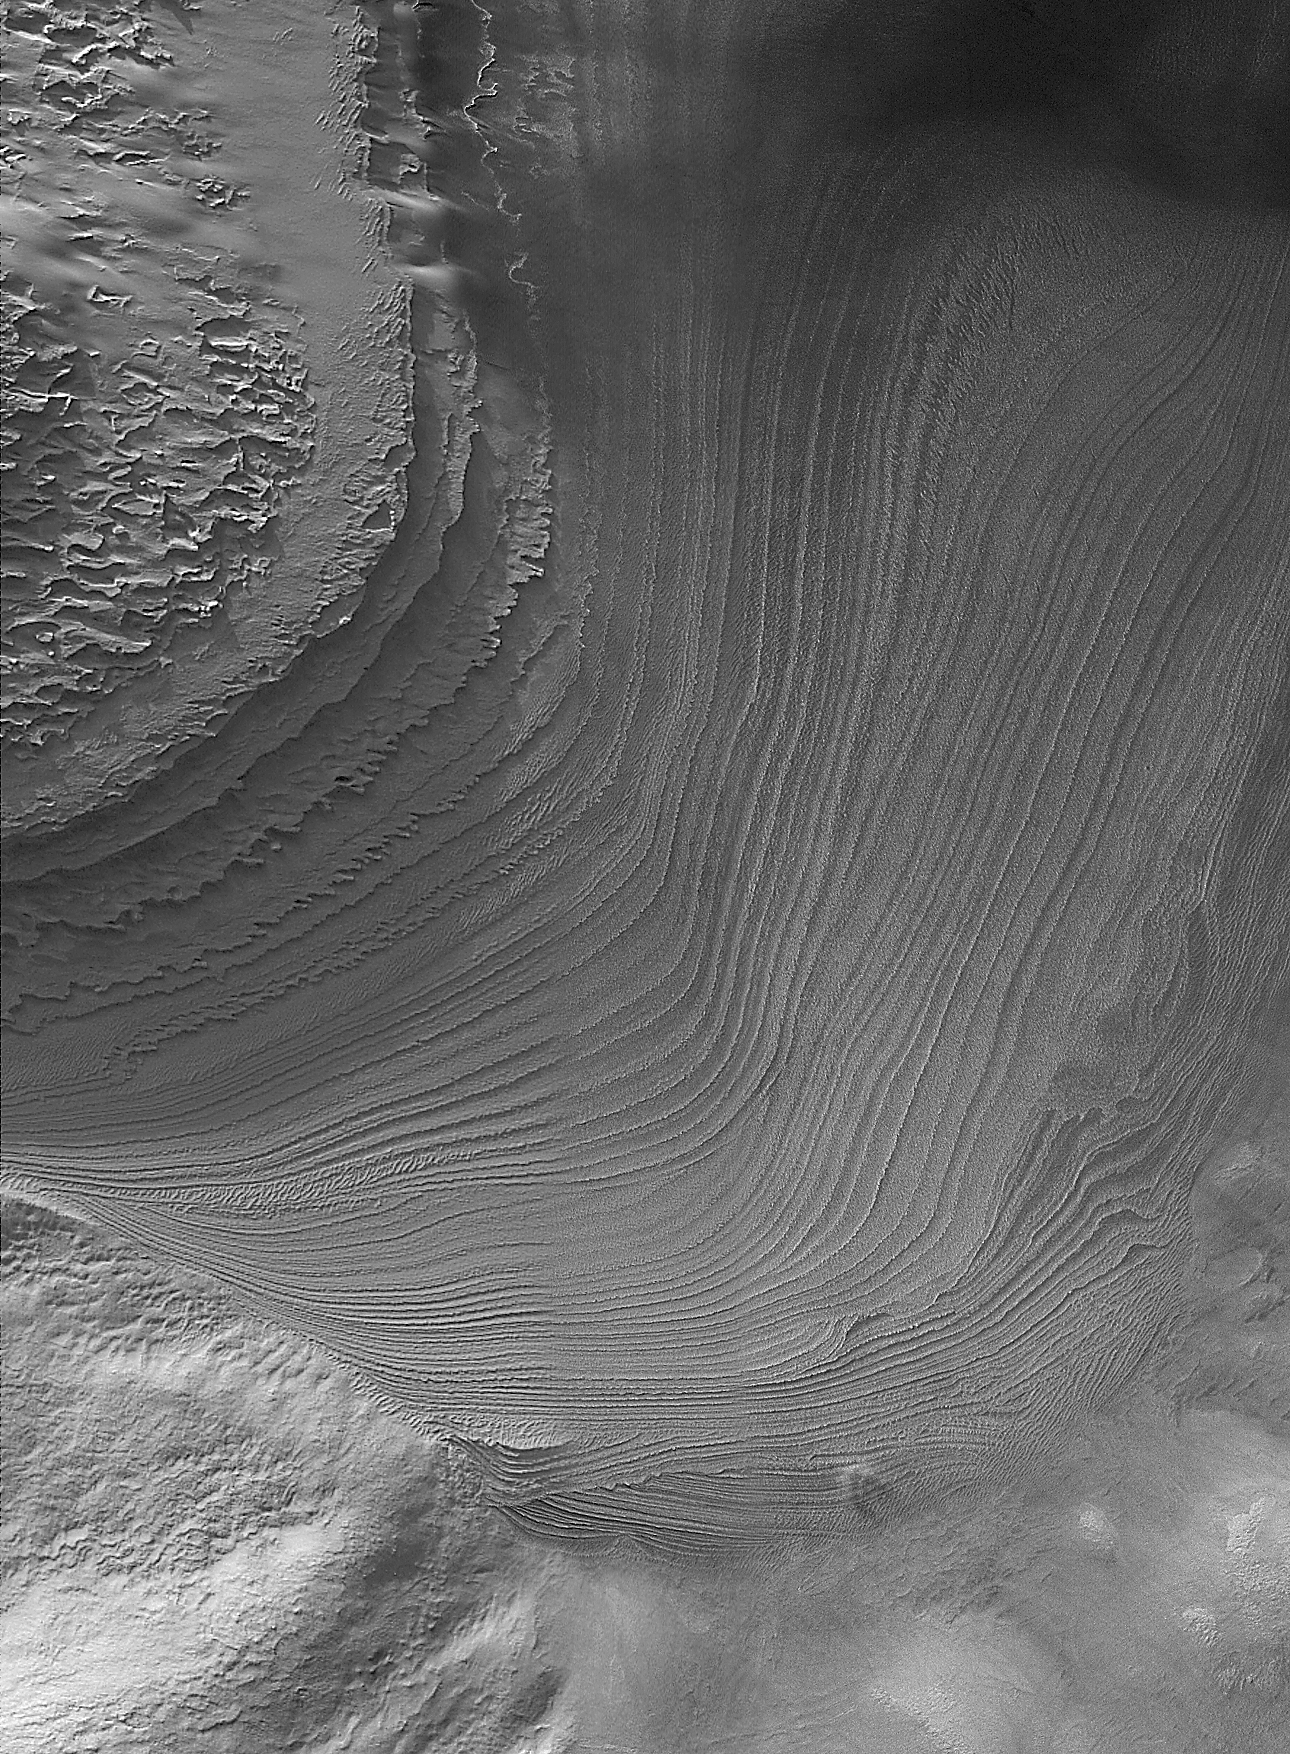

Galle Bedding

Figure 1: Annotated

15 June 2006
Galle Crater, not to be confused with the equatorial Gale Crater, is also known as “Happy Face Crater.” A mound of layered rock — in places over-ridden by dark sand dunes — occurs immediately south of the “mouth” of Happy Face Crater. The mosaic of Mars Global Surveyor (MGS) Mars Orbiter Camera (MOC) narrow angle images shown here reveals some of the details of a portion of the mound not covered by dunes. Groups of layers in the lowermost portion of this exposure cut across each other in several places. Each of these cross-cutting relations indicates a period during which the deposition of these layered materials — interpreted to be sediment — stopped and erosion took place instead. These periods of erosion were followed by new sedimentation — new deposition of granular material. Unknown is whether these layers represent sediments deposited by wind or water; the cross bedding is reminiscent of the patterns of sand deposition in windblown dunes, but these features are larger than the textures and patterns commonly found in sand dunes. The picture is a mosaic of three MOC images, E22-01557, M14-02055, and R11-04138, each taken in a different martian year and at a different time of the year. The annotated figure (right) shows the location of a dust devil that was observed in the summertime image, R11-04138.

Location near: 52.3°S, 30.1°W
Image width: ~4 km (~2.5 mi)
Illumination from: upper left
Mosaic of MOC images: E22-01557, M14-02055, R11-04138

Credit: NASA/JPL/Malin Space Science Systems